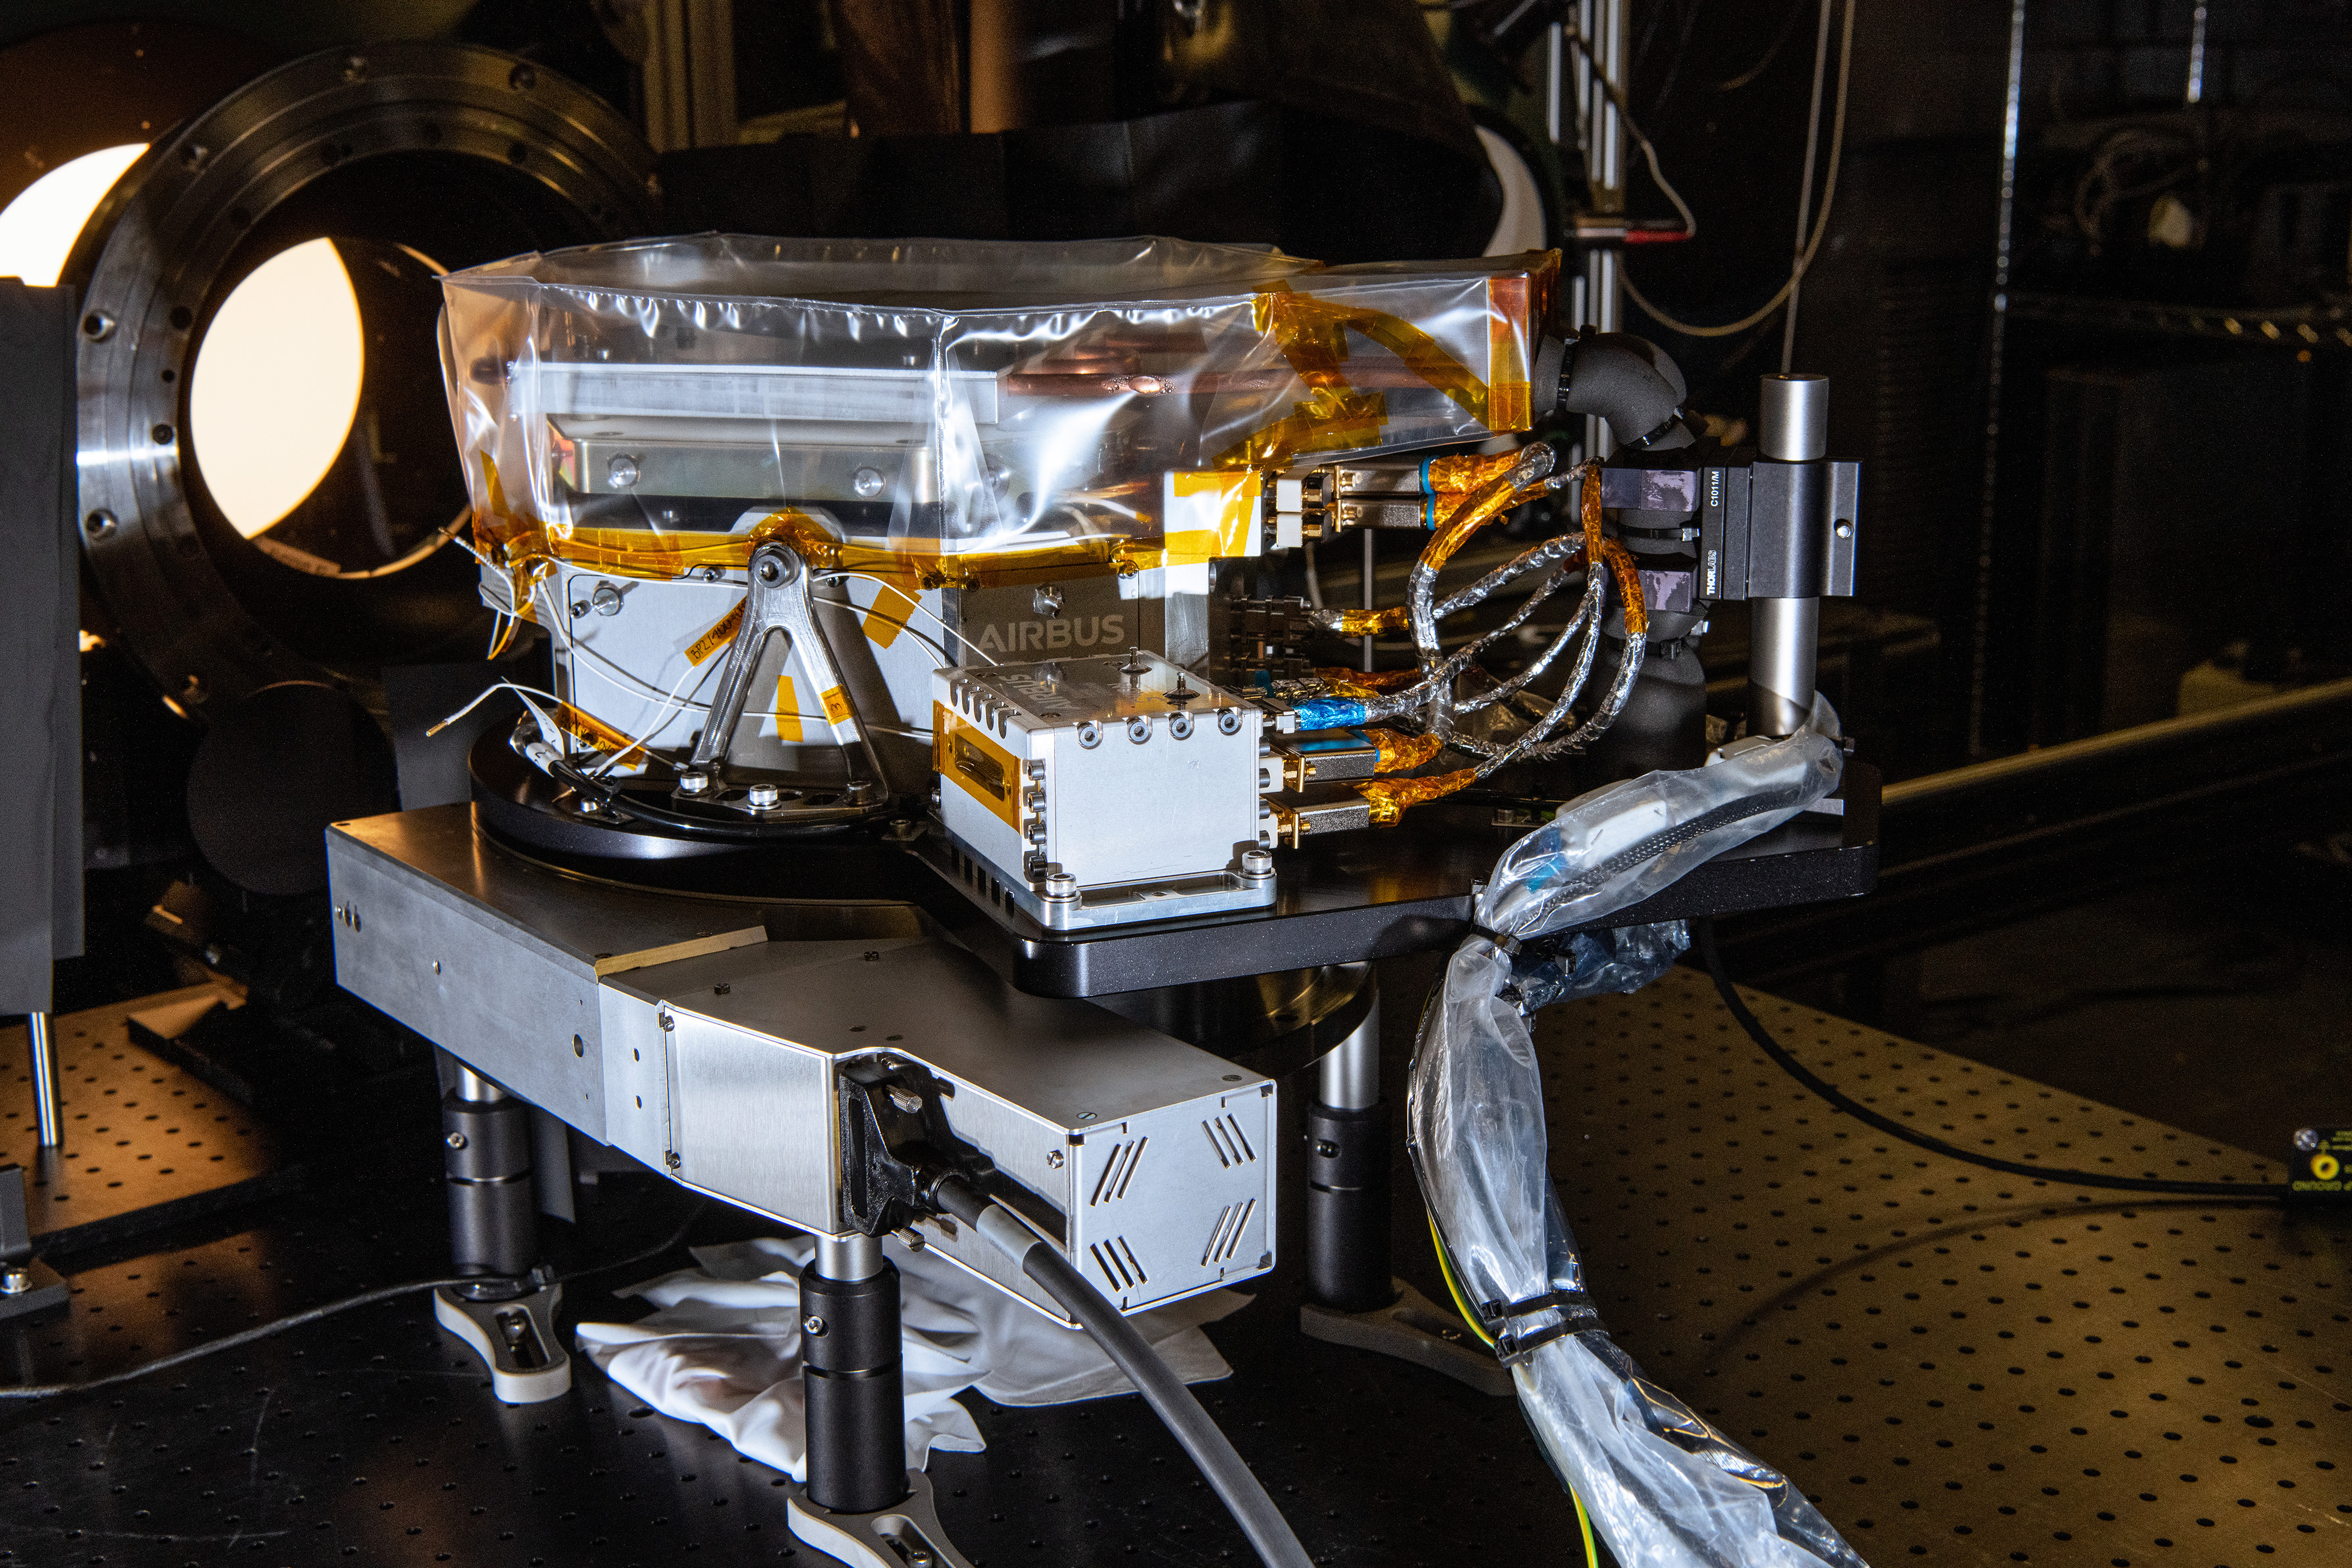

The SPEXone instrument undergoes Polarimetric Calibration at NASA's Goddard Space Flight Center in Greenbelt,Maryland on April 8th, 2021. SPEXone is one of three instruments on NASA's Plankton, Aerosol, Cloud, ocean Ecosystem (PACE) observatory and has been developed by a Dutch consortium consisting of SRON Netherlands Institute for Space Research and Airbus Defence and Space Netherlands, supported by opto-mechanical expertise from TNO. SRON and Airbus DS NL are responsible for the design, manufacturing and testing of the instrument. The scientific lead is in the hands of SRON. SPEXone is a public-private initiative, funded by the Netherlands Space Office (NSO), the Netherlands Organization of Scientific Research (NWO), SRON and Airbus DS NL.

Credit: NASA / Denny Henry